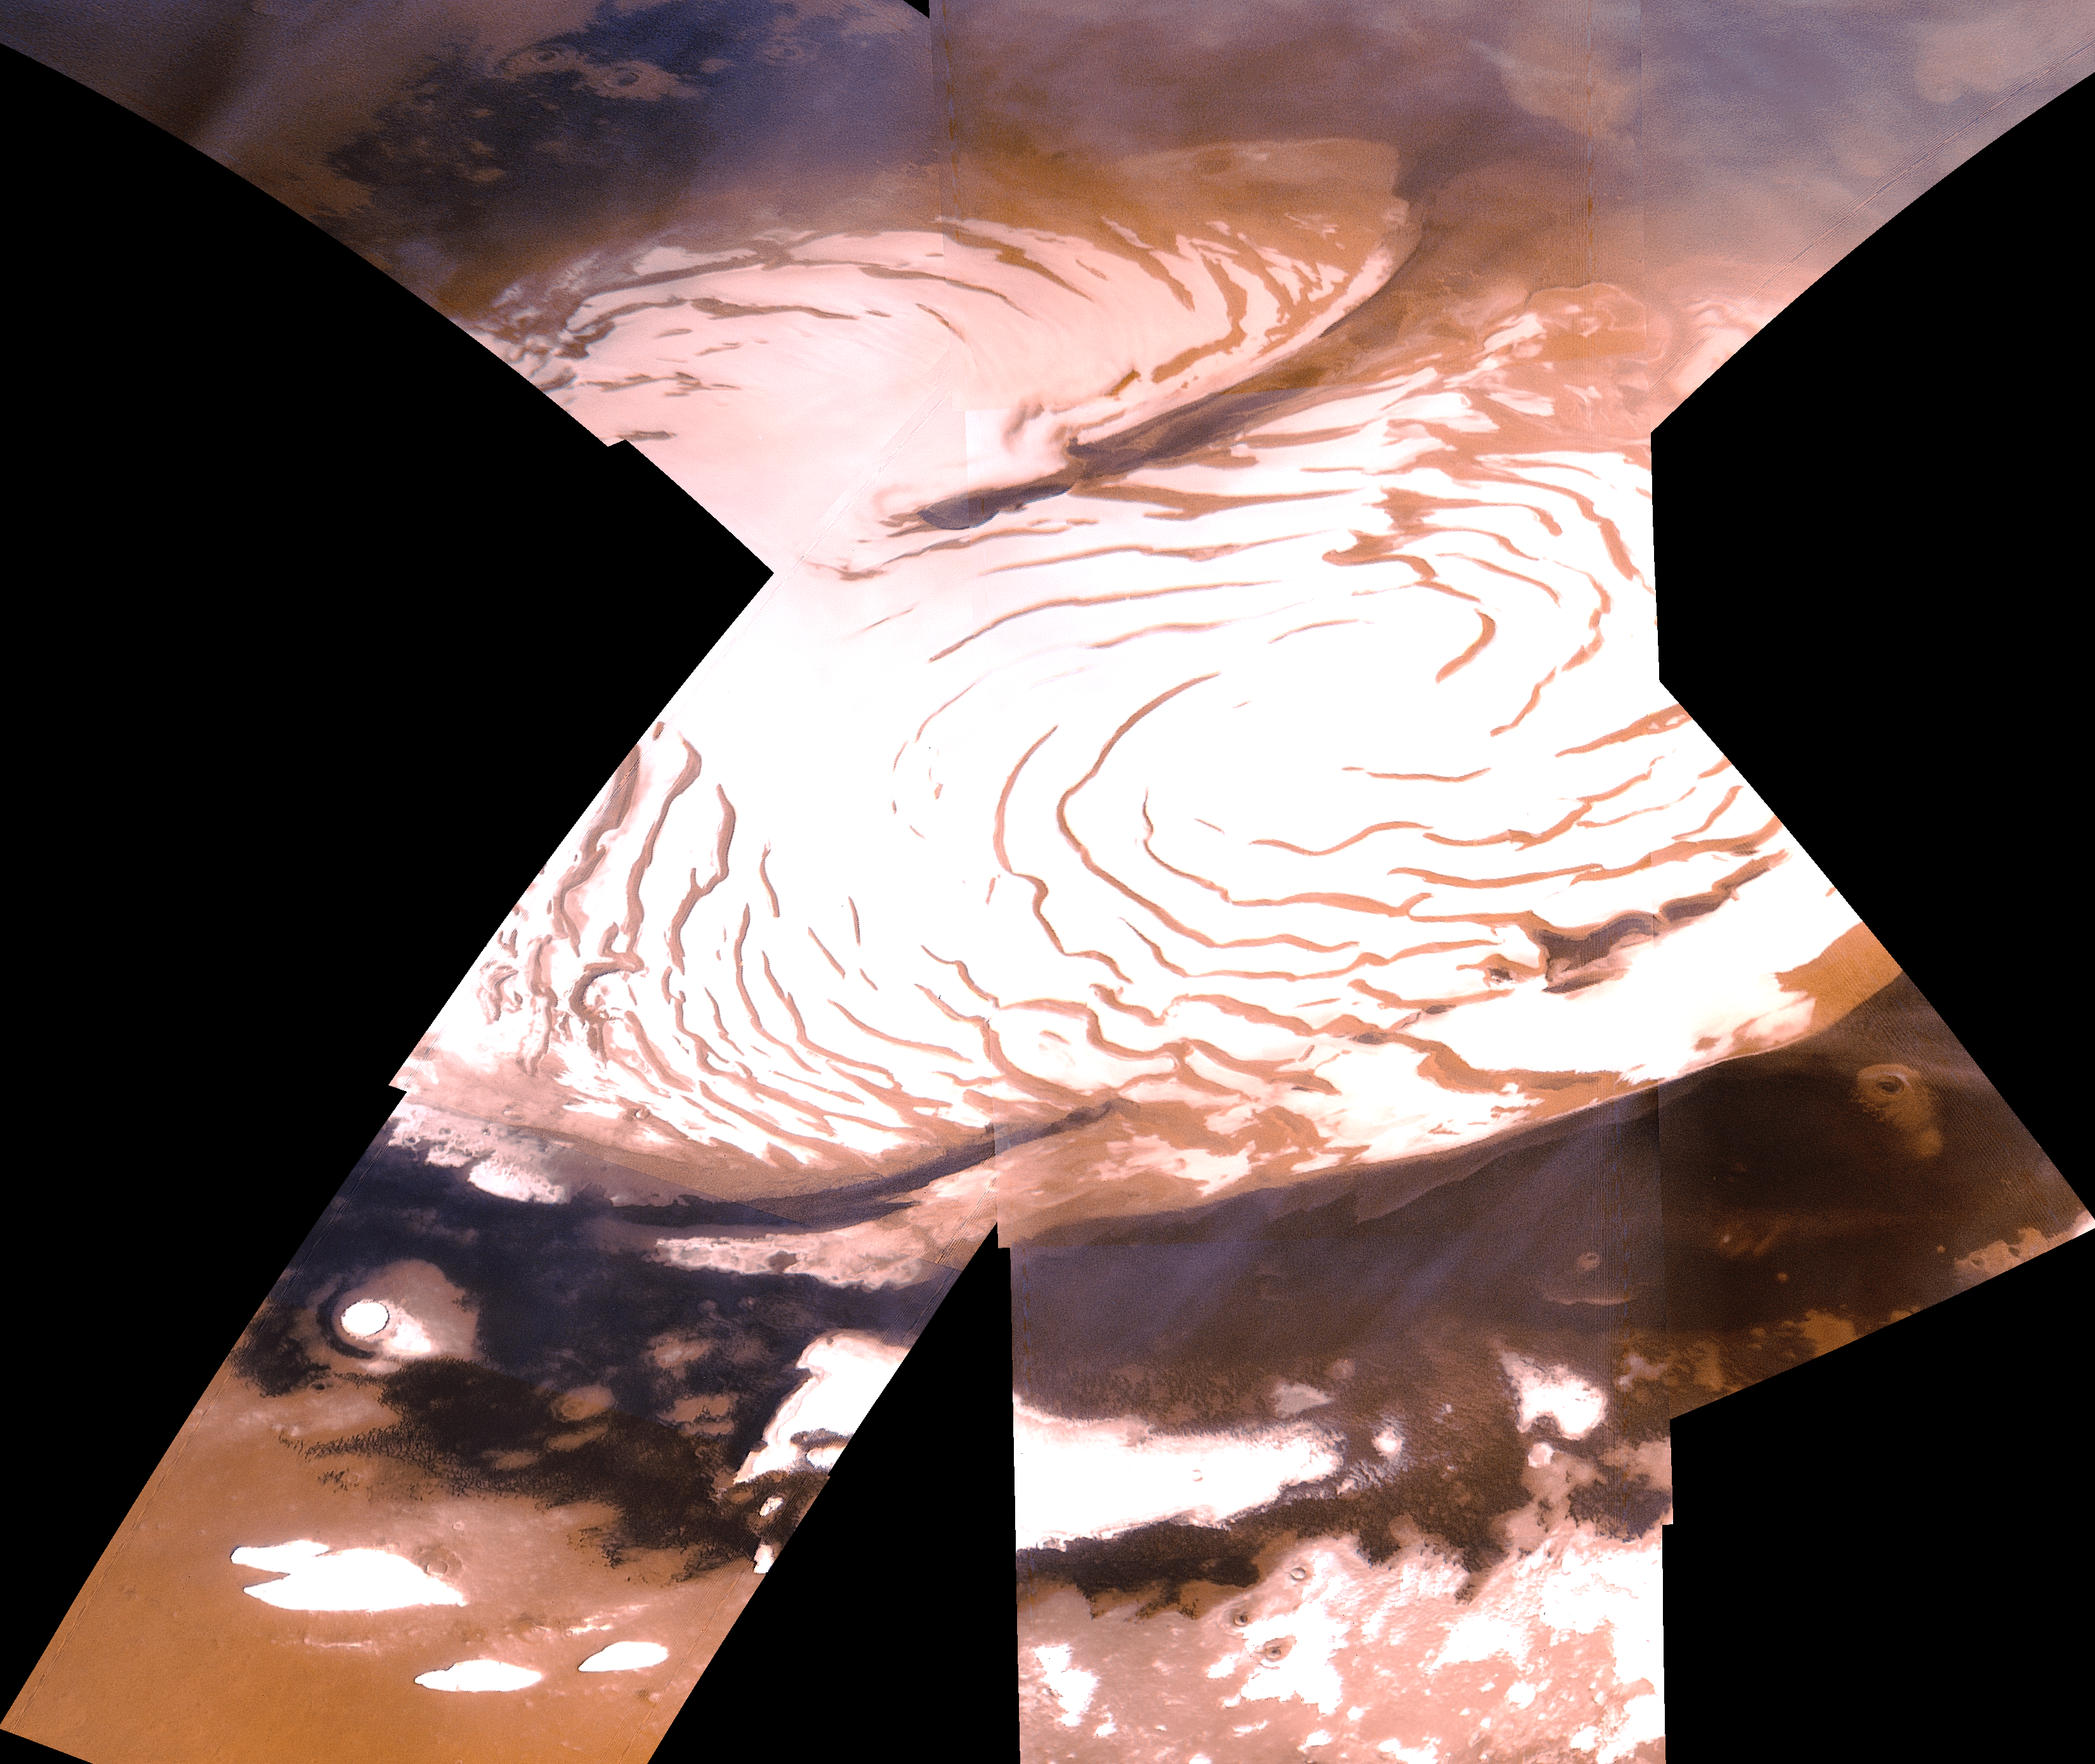

North Polar Ice Cap

North polar ice cap of Mars, as seen during mid summer in the northern hemisphere. The reddish areas consist of eolian dust, bright white areas consist of a mixture of water ice and dust, and the dark blue areas consist of sand dunes forming a huge ‘collar’ around the polar ice cap. (The colors have been enhanced with a decorrelation stretch to better show the color variability.) Shown here is an oblique view of the polar region, as seen with the Viking 1 spacecraft orbiting Mars over latitude 39 degrees north. The spiral bands consist of valleys which form by a combination of the Coriolis forces, wind erosion, and differential sublimation and condensation. In high-resolution images the polar caps are seen to consist of thick sequences of layered deposits, suggesting that cyclical climate changes have occurred on Mars. Cyclical climate changes are readily explained by quasi-periodic changes in the amount and distribution of solar heating resulting from perturbations in orbital and axial elements. Variations in the Earth’s orbit have also been linked to the terrestrial climate changes during the ice ages.

Credit: NASA/JPL/USGS